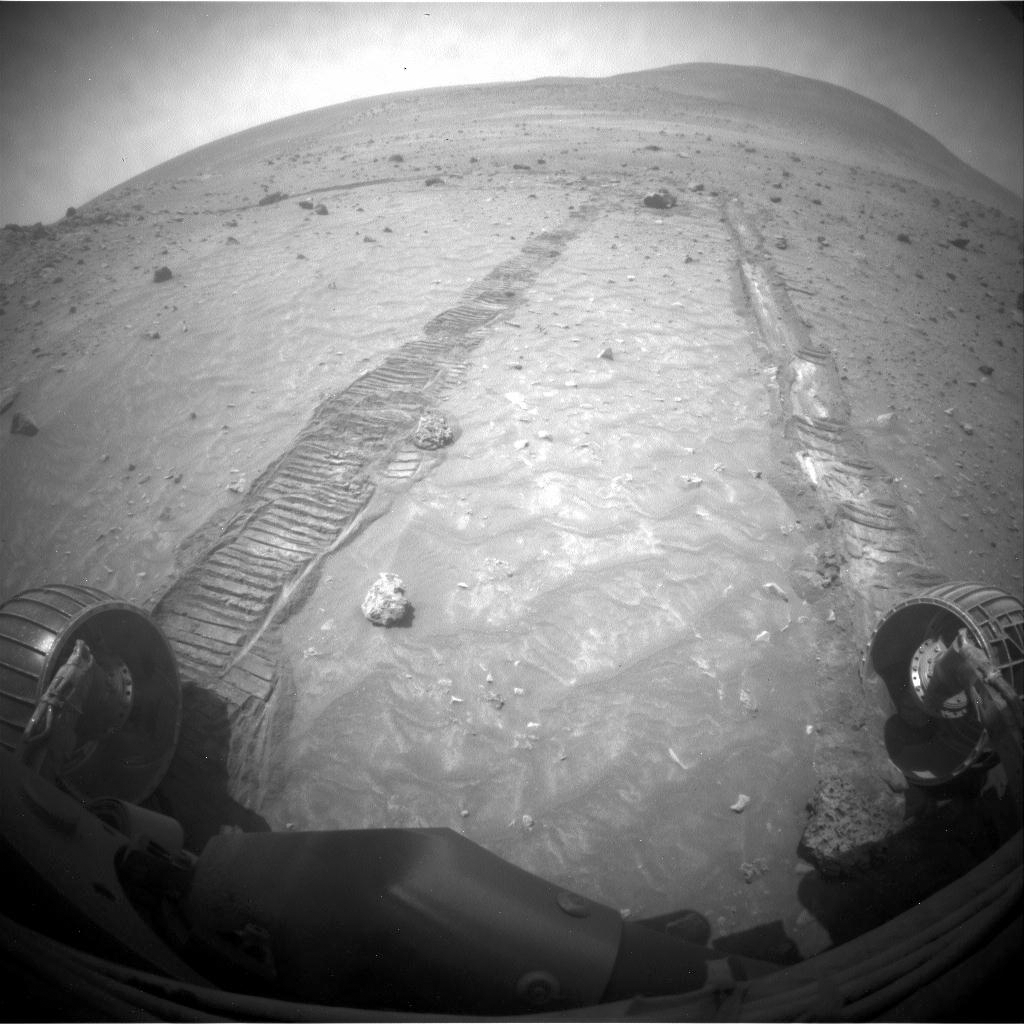

Impediment to Spirit Drive on Sol 1806

The hazard avoidance camera on the front of NASA’s Mars Exploration Rover Spirit took this image after a drive by Spirit on the 1,806th Martian day, or sol, (January 31, 2009) of Spirit’s mission on the surface of Mars.

The wheel at the bottom right of the image is Spirit’s right-front wheel. Because that wheel no longer turns, Spirit drives backwards dragging that wheel. The drive on Sol 1806 covered about 30 centimeters (1 foot). The rover team had planned a longer drive, but Spirit stopped short, apparently from the right front wheel encountering the partially buried rock visible next to that wheel.

The hazard avoidance cameras on the front and back of the rover provide wide-angle views. The hill on the horizon in the right half of this image is Husband Hill. Spirit reached the summit of Husband Hill in 2005.

Credit: NASA/JPL-Caltech